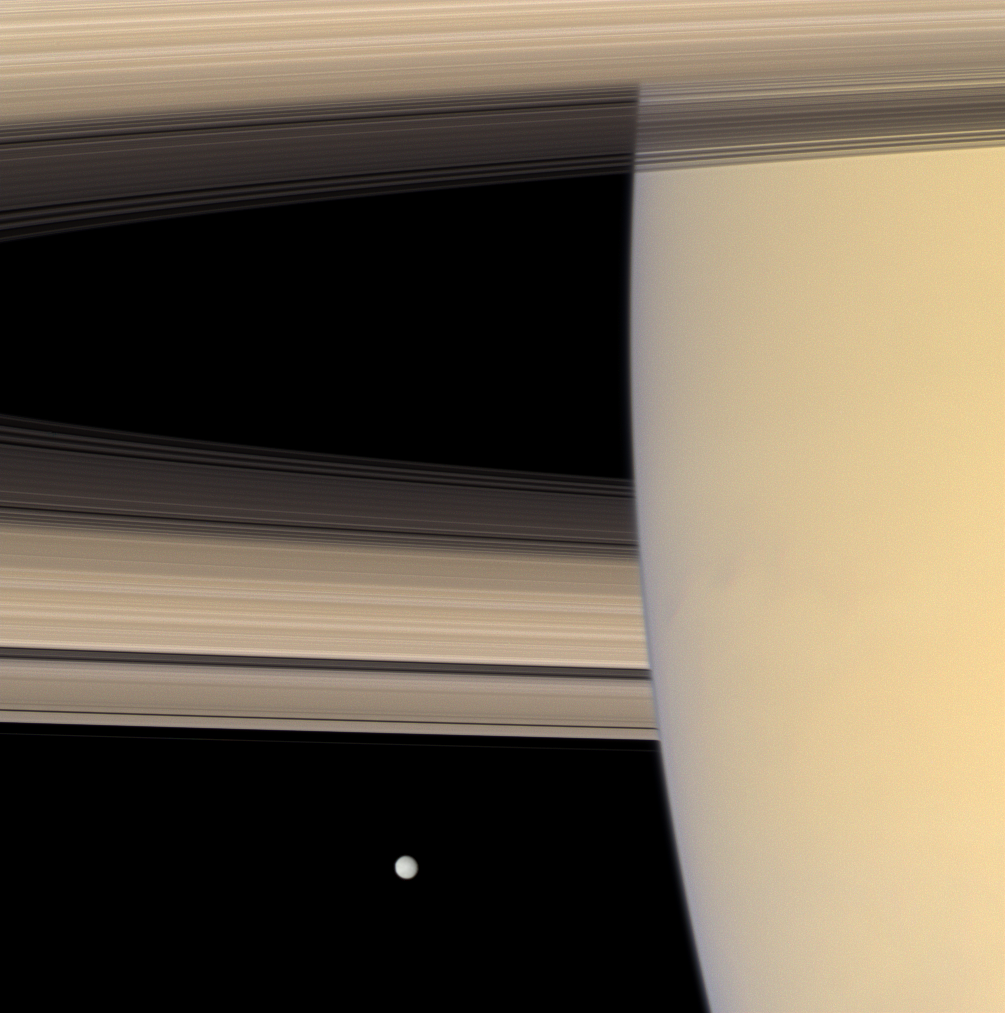

Mimas Adrift

The Cassini spacecraft looks beyond Saturn’s limb toward the icy face of Mimas, the innermost of the planet’s major moons.

This view looks toward the sunlit side of the rings from about 3 degrees below the ringplane. Mimas is 396 kilometers (246 miles) across.

Images taken using red, green and blue spectral filters were combined to create this natural color view. The images were acquired with the Cassini spacecraft narrow-angle camera on Sept. 4, 2007 at a distance of approximately 2.7 million kilometers (1.7 million miles) from Saturn and 2.8 million kilometers (1.8 million miles) from Mimas. Image scale is 16 kilometers (10 miles) per pixel on Saturn and 17 kilometers (11 miles) per pixel on Mimas.

The Cassini-Huygens mission is a cooperative project of NASA, the European Space Agency and the Italian Space Agency. The Jet Propulsion Laboratory, a division of the California Institute of Technology in Pasadena, manages the mission for NASA’s Science Mission Directorate, Washington, D.C. The Cassini orbiter and its two onboard cameras were designed, developed and assembled at JPL. The imaging operations center is based at the Space Science Institute in Boulder, Colo.

Credit: NASA/JPL/Space Science Institute